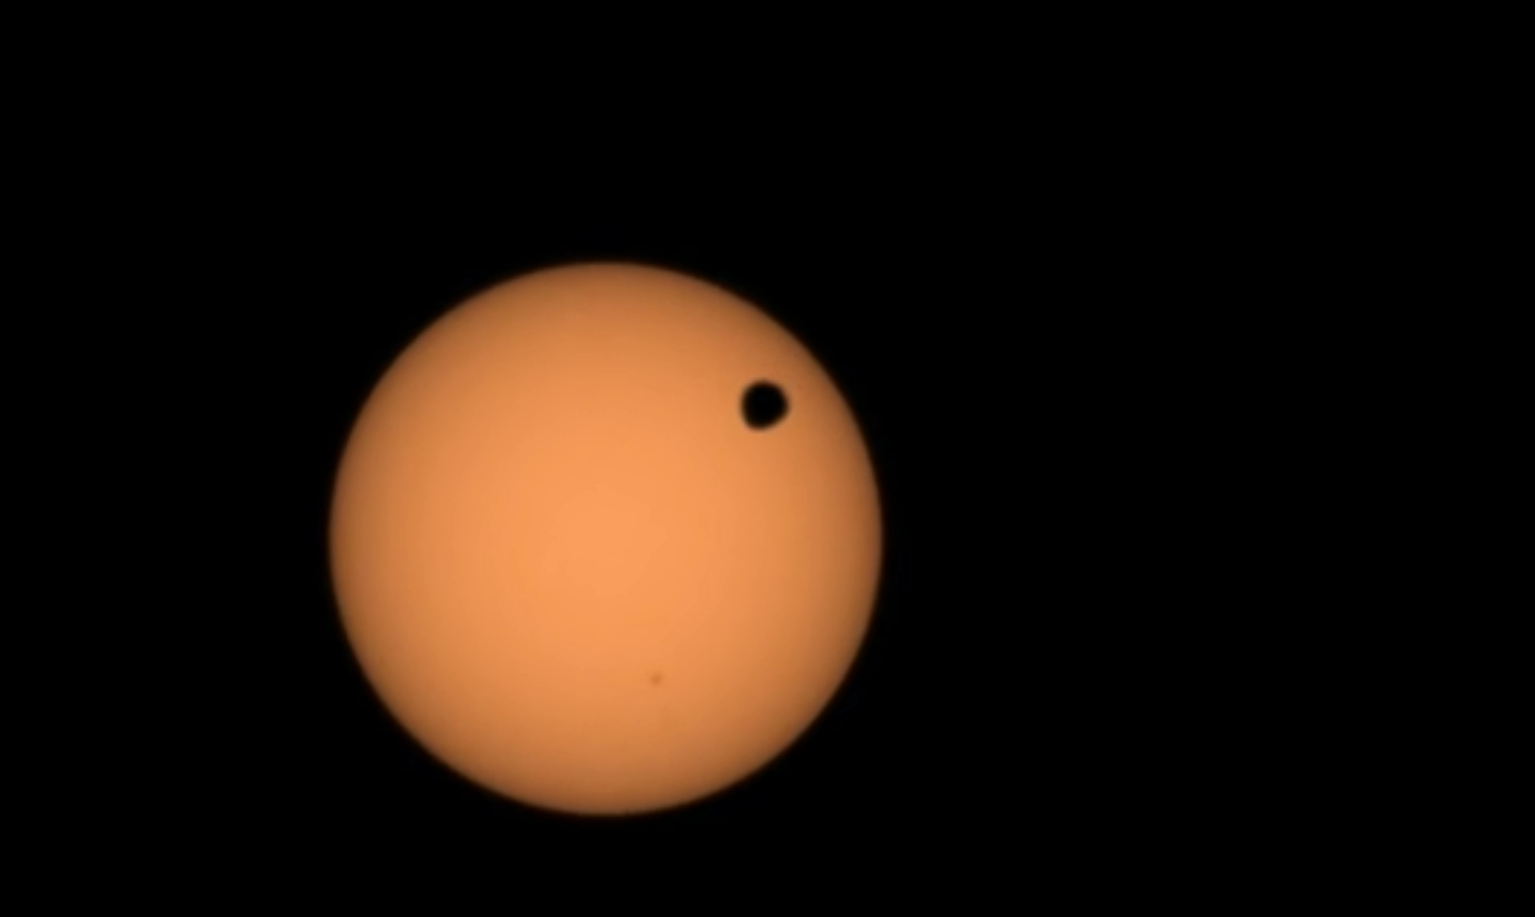

Perseverance Views a Transit of Deimos

NASA’s Perseverance Mars rover used its Mastcam-Z camera to capture the silhouette of Deimos, one of the two Martian moons, as it passed in front of the Sun on Jan. 19, 2024, the 1,037th Martian day, or sol, of the mission. This is one of several transits of Deimos that NASA’s Mars rovers have captured. By comparing the various recordings over time, scientists can refine their understanding of the tiny moon’s orbit, learning how it’s changing.

The video has been sped up by four times; the full transit took over two minutes.

Arizona State University leads the operations of the Mastcam-Z instrument, working in collaboration with Malin Space Science Systems in San Diego, on the design, fabrication, testing, and operation of the cameras, and in collaboration with the Niels Bohr Institute of the University of Copenhagen on the design, fabrication, and testing of the calibration targets.

A key objective for Perseverance’s mission on Mars is astrobiology, including the search for signs of ancient microbial life. The rover will characterize the planet’s geology and past climate, pave the way for human exploration of the Red Planet, and be the first mission to collect and cache Martian rock and regolith (broken rock and dust).

Subsequent NASA missions, in cooperation with ESA (European Space Agency), would send spacecraft to Mars to collect these sealed samples from the surface and return them to Earth for in-depth analysis.

The Mars 2020 Perseverance mission is part of NASA’s Moon to Mars exploration approach, which includes Artemis missions to the Moon that will help prepare for human exploration of the Red Planet.

NASA’s Jet Propulsion Laboratory, which is managed for the agency by Caltech in Pasadena, California, built and manages operations of the Perseverance rover.

Space Science Institute in Boulder, Colorado, produced this video.

Credit: NASA/JPL-Caltech/ASU/MSSS/SSI